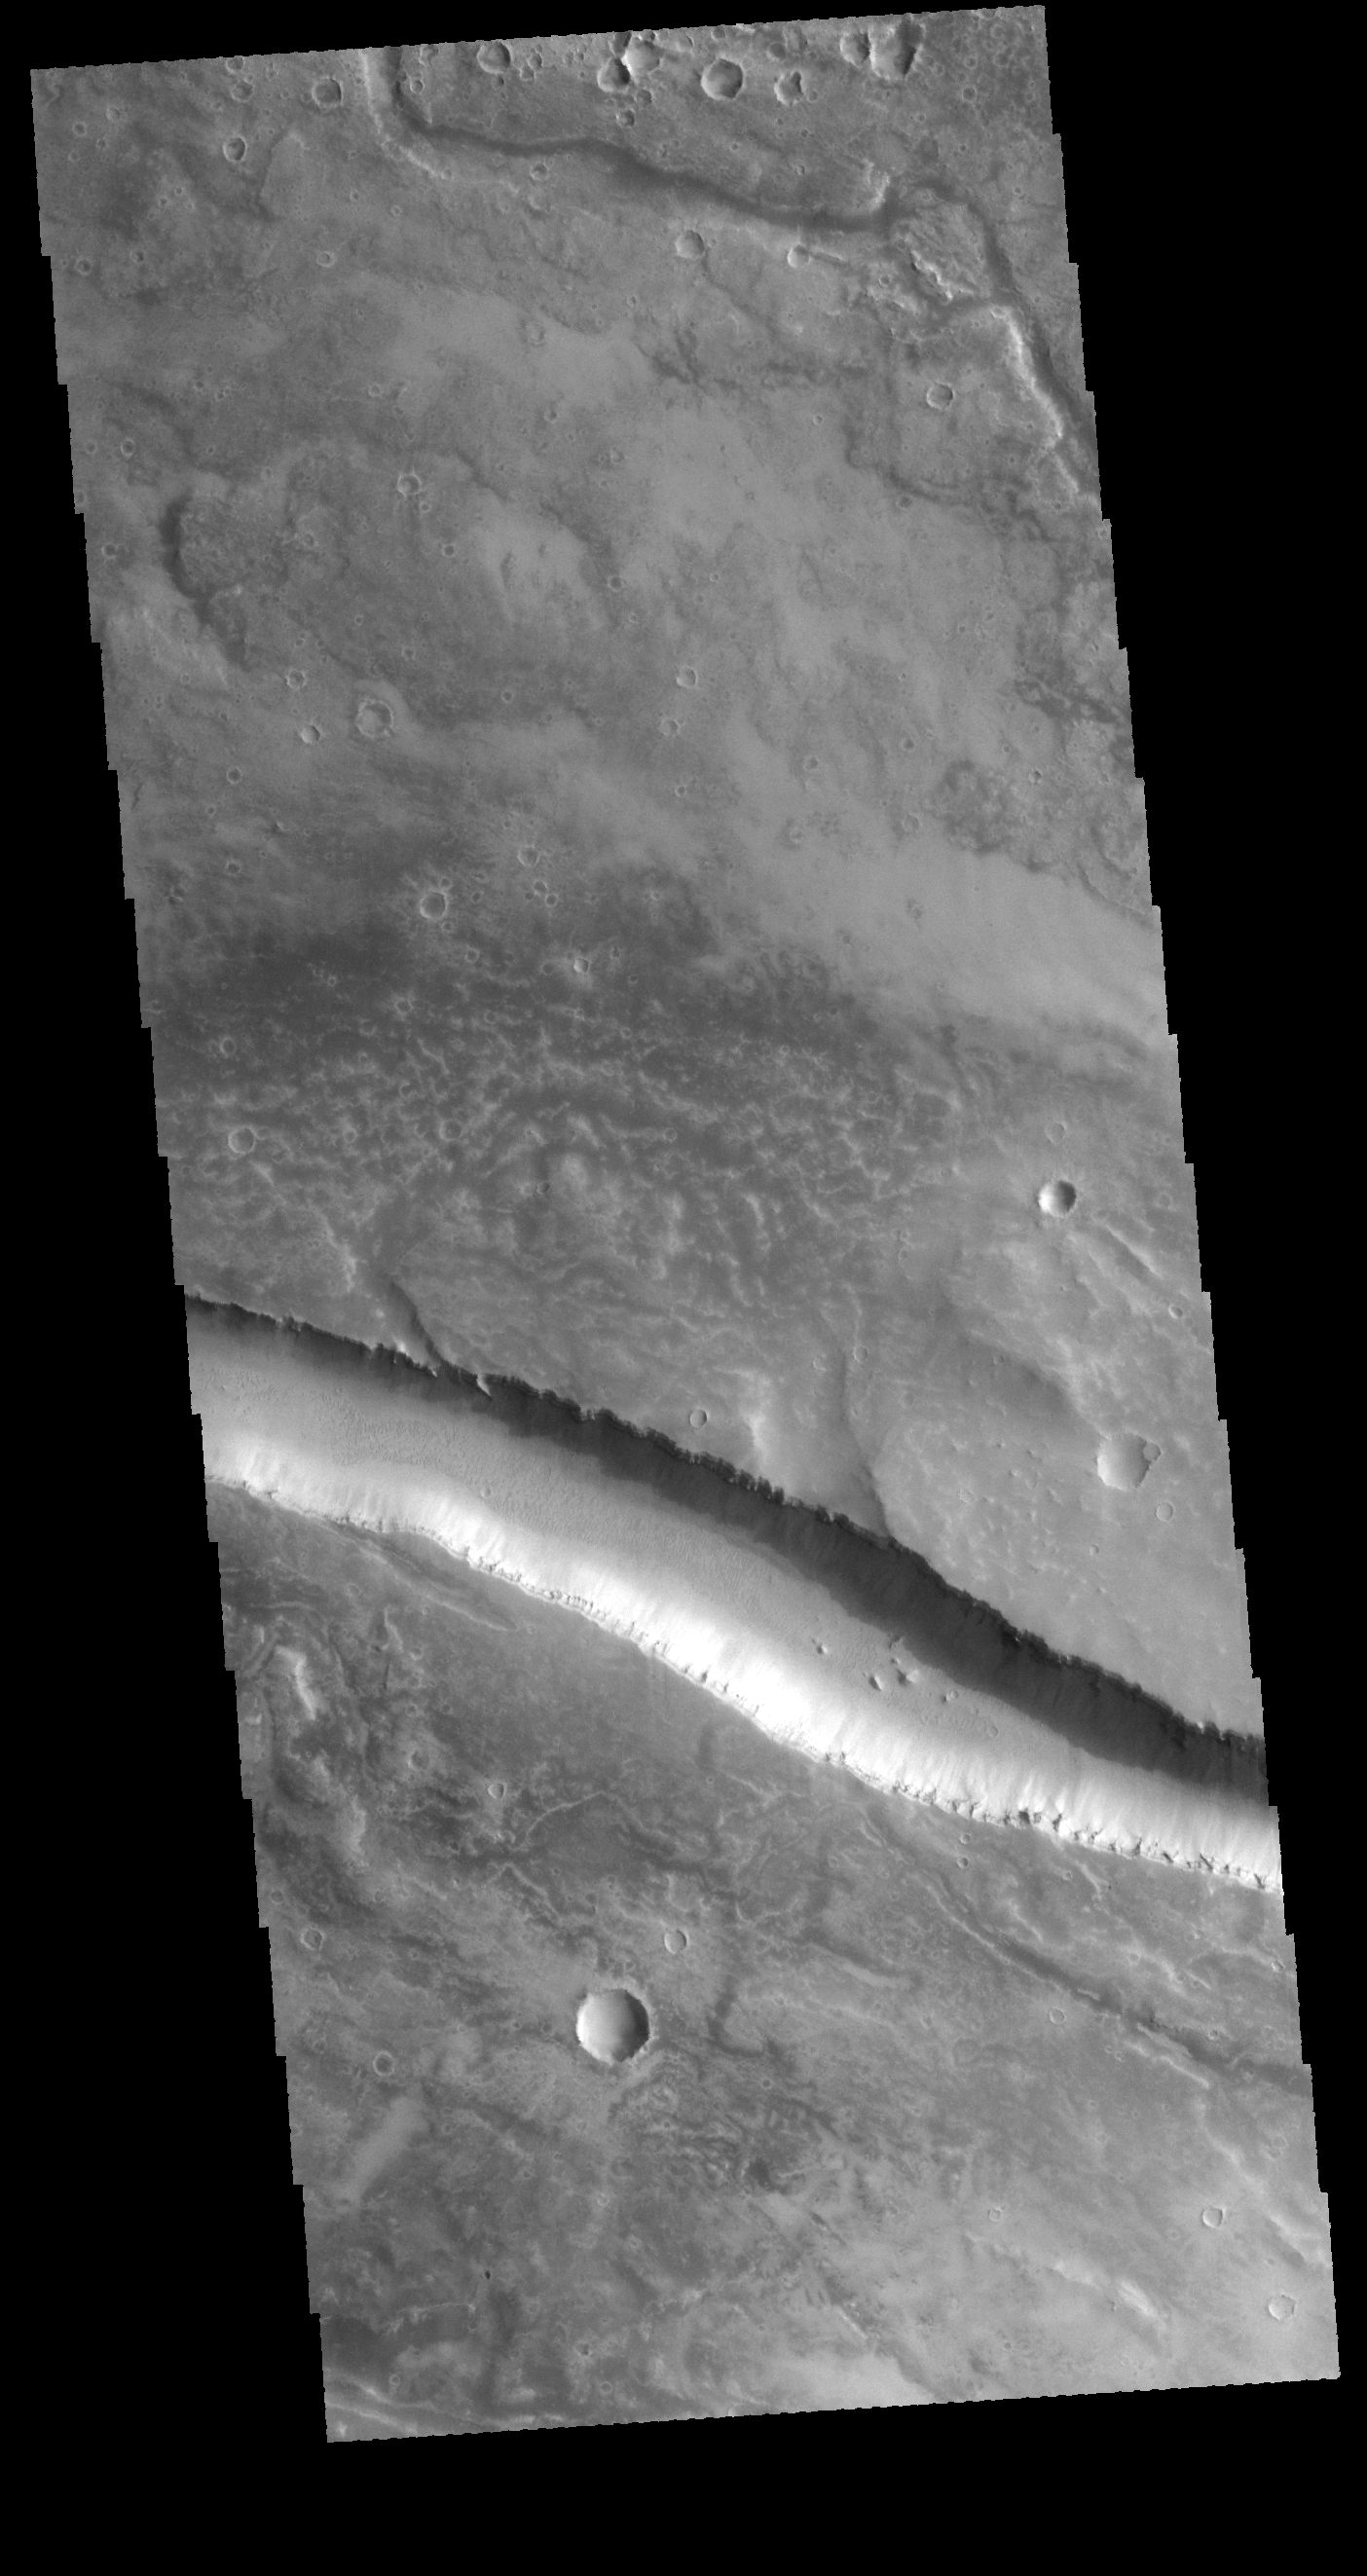

Granicus Valles

The linear feature in this VIS image is part of Granicus Valles. The linear nature, and uniform width is indicative of a fault bounded graben. The plains surrounding this feature are volcanic, and many parts of Granicus Valles appear to by channels carved by flow of a liquid (perhaps lava).

Credit: NASA/JPL-Caltech/ASU